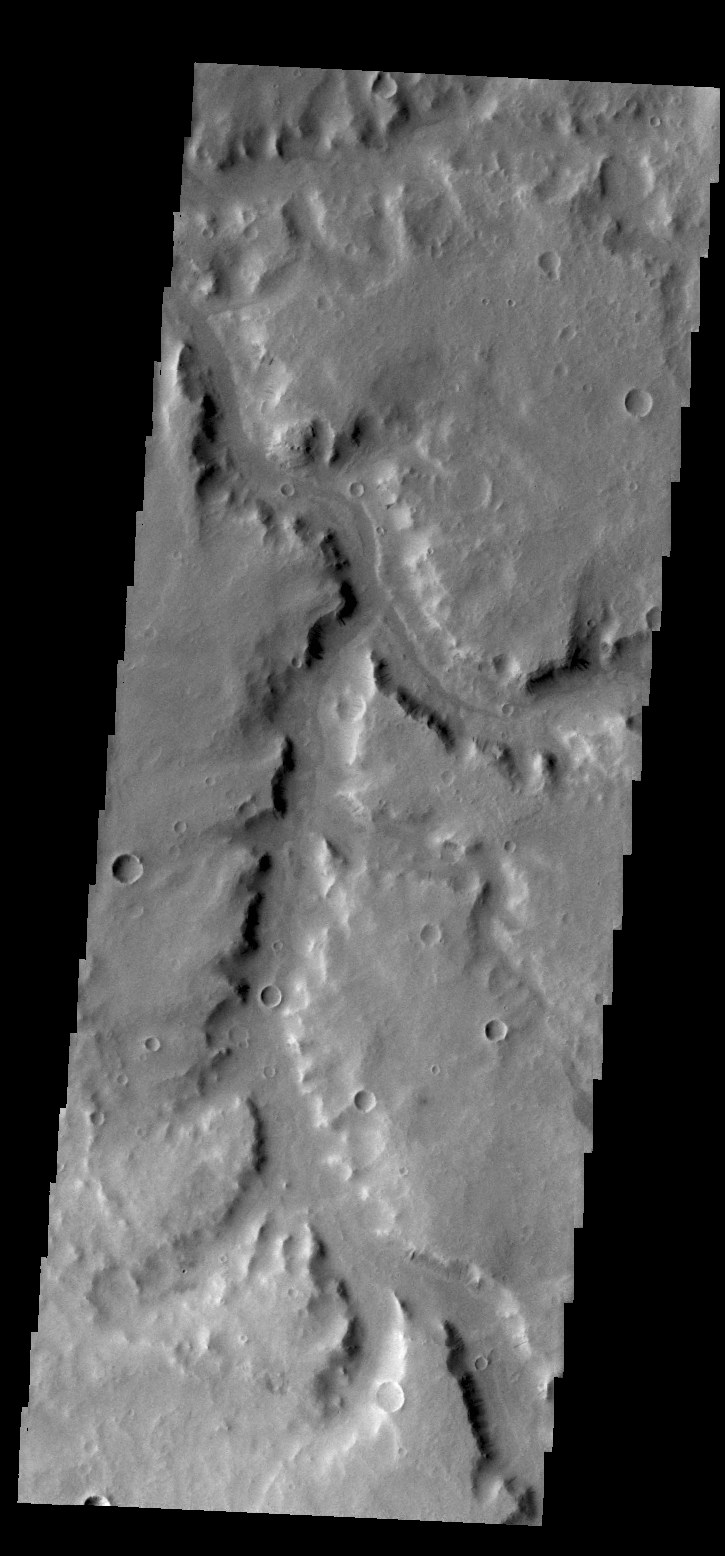

Naktong Vallis

Today’s VIS image shows a portion of Naktong Vallis in Terra Sabaea.

Credit: NASA/JPL/ASU